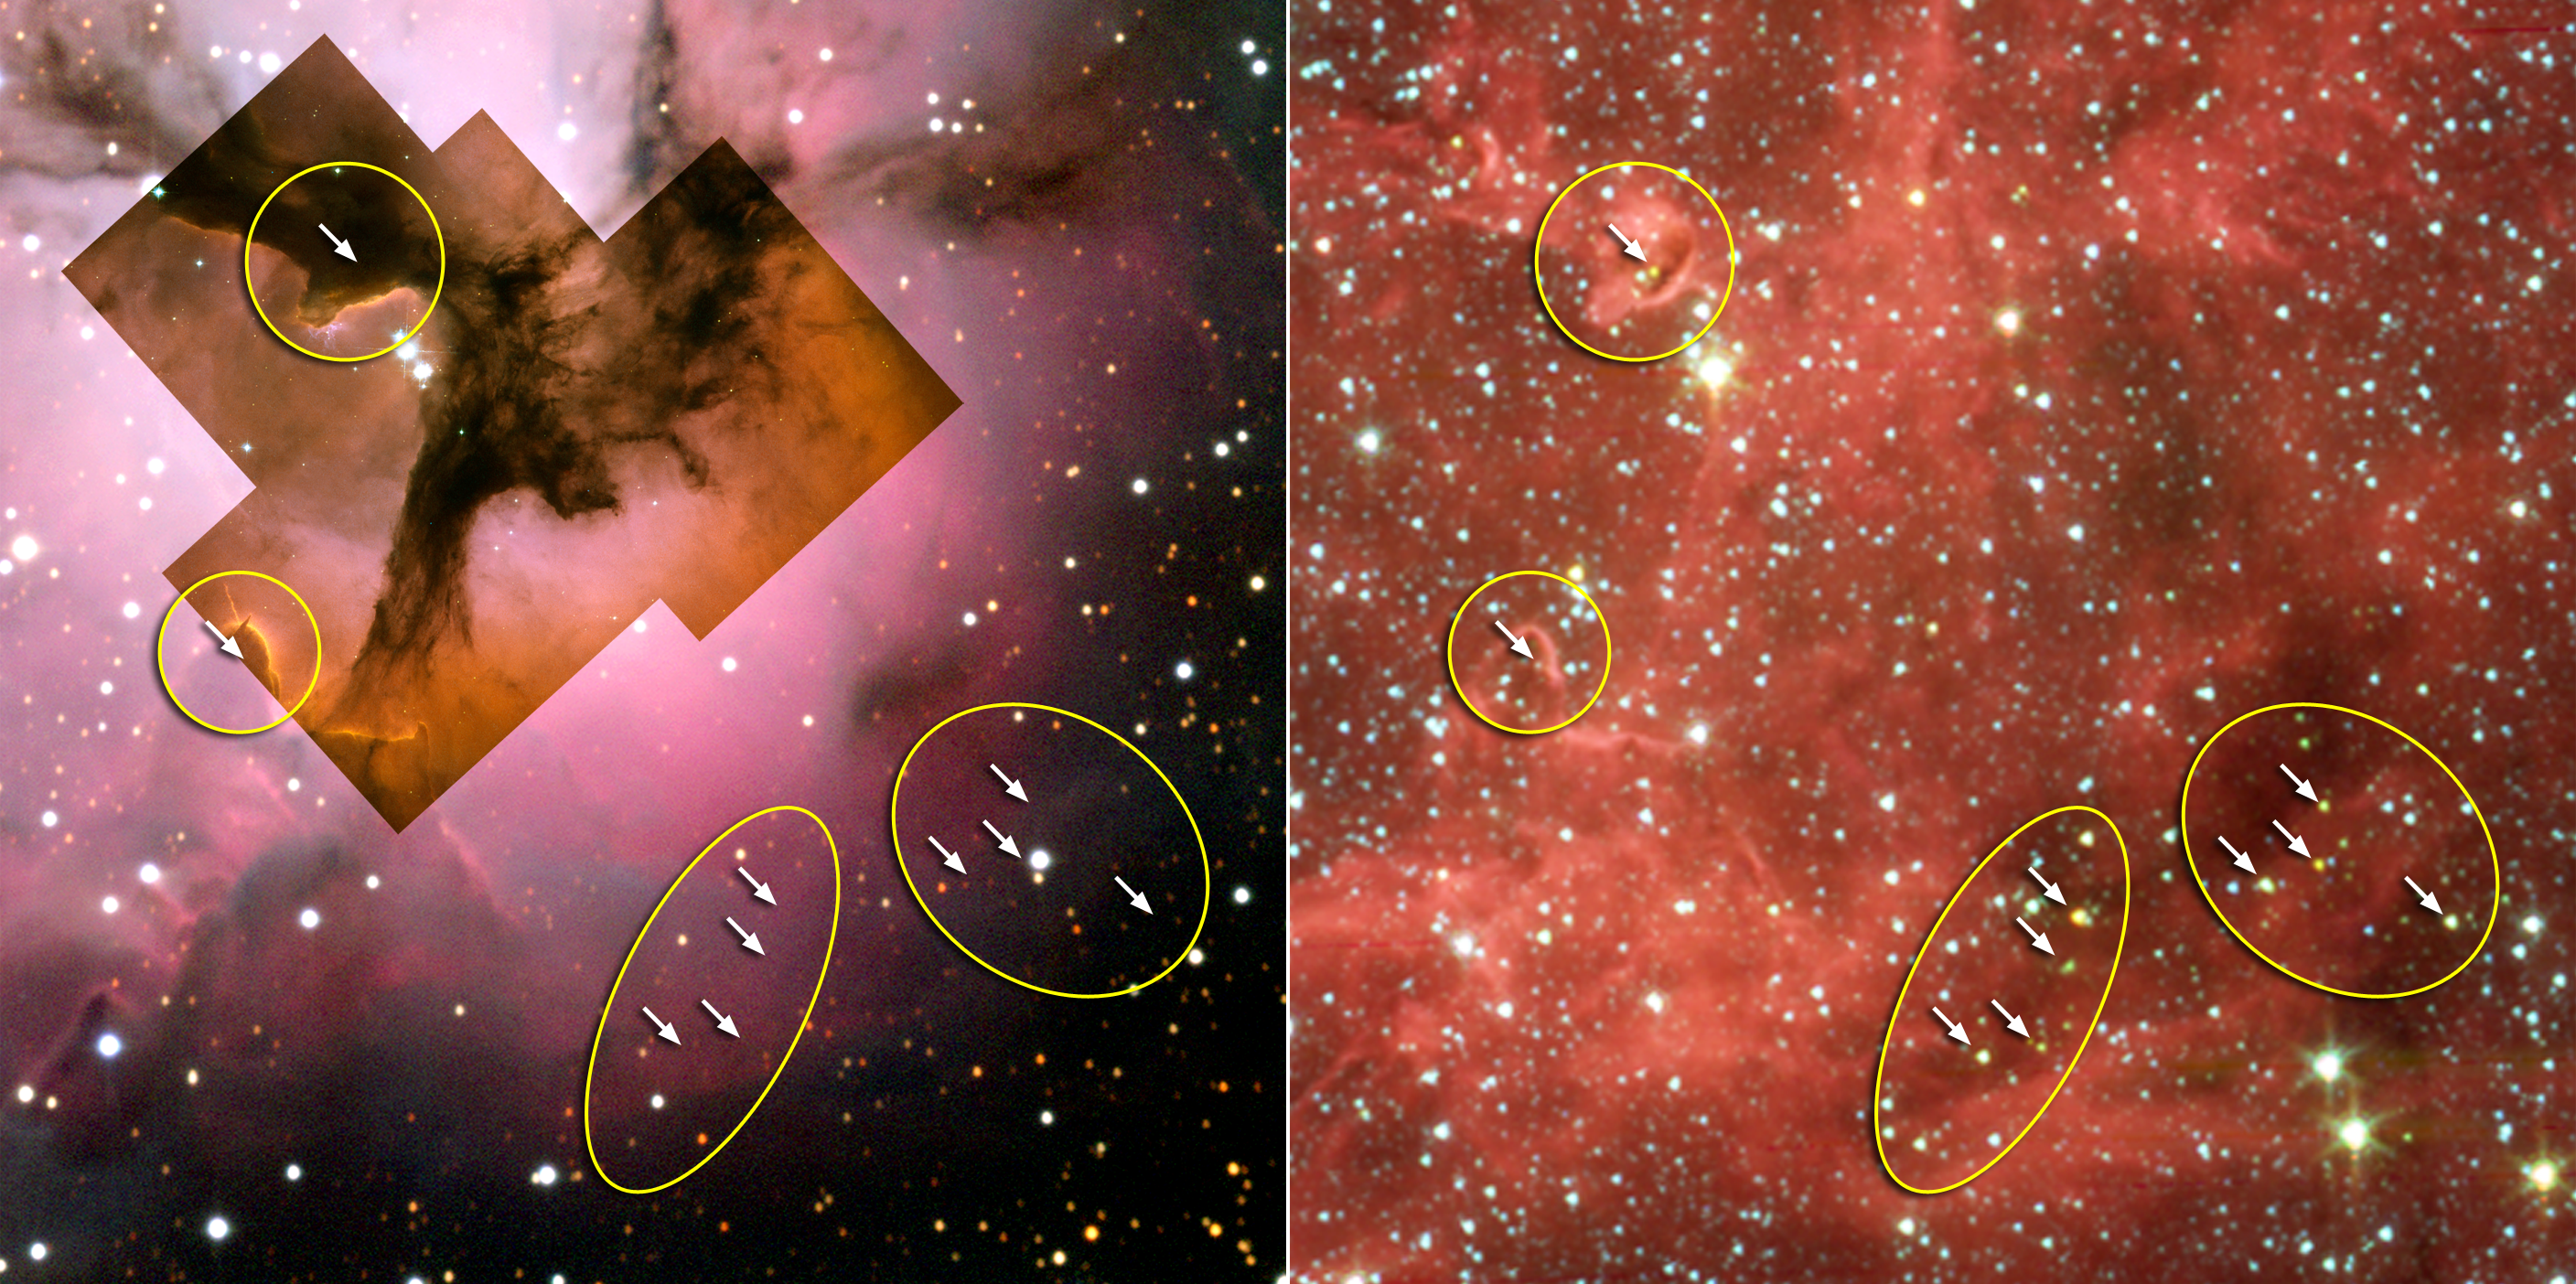

Stellar ‘Incubators’ Seen Cooking up Stars

Figure 1

This image composite compares visible-light and infrared views from NASA’s Spitzer Space Telescope of the glowing Trifid Nebula, a giant star-forming cloud of gas and dust located 5,400 light-years away in the constellation Sagittarius.

Visible-light images of the Trifid taken with NASA’s Hubble Space Telescope, Baltimore, Md. (inside left, figure 1) and the National Optical Astronomy Observatory, Tucson, Ariz., (outside left, figure 1) show a murky cloud lined with dark trails of dust. Data of this same region from the Institute for Radioastronomy millimeter telescope in Spain revealed four dense knots, or cores, of dust (outlined by yellow circles), which are “incubators” for embryonic stars. Astronomers thought these cores were not yet ripe for stars, until Spitzer spotted the warmth of rapidly growing massive embryos tucked inside.

These embryos are indicated with arrows in the false-color Spitzer picture (right, figure 1), taken by the telescope’s infrared array camera. The same embryos cannot be seen in the visible-light pictures (left, figure 1). Spitzer found clusters of embryos in two of the cores and only single embryos in the other two. This is one of the first times that multiple embryos have been observed in individual cores at this early stage of stellar development.

Credit: NASA/JPL-Caltech/NOAO/STScI